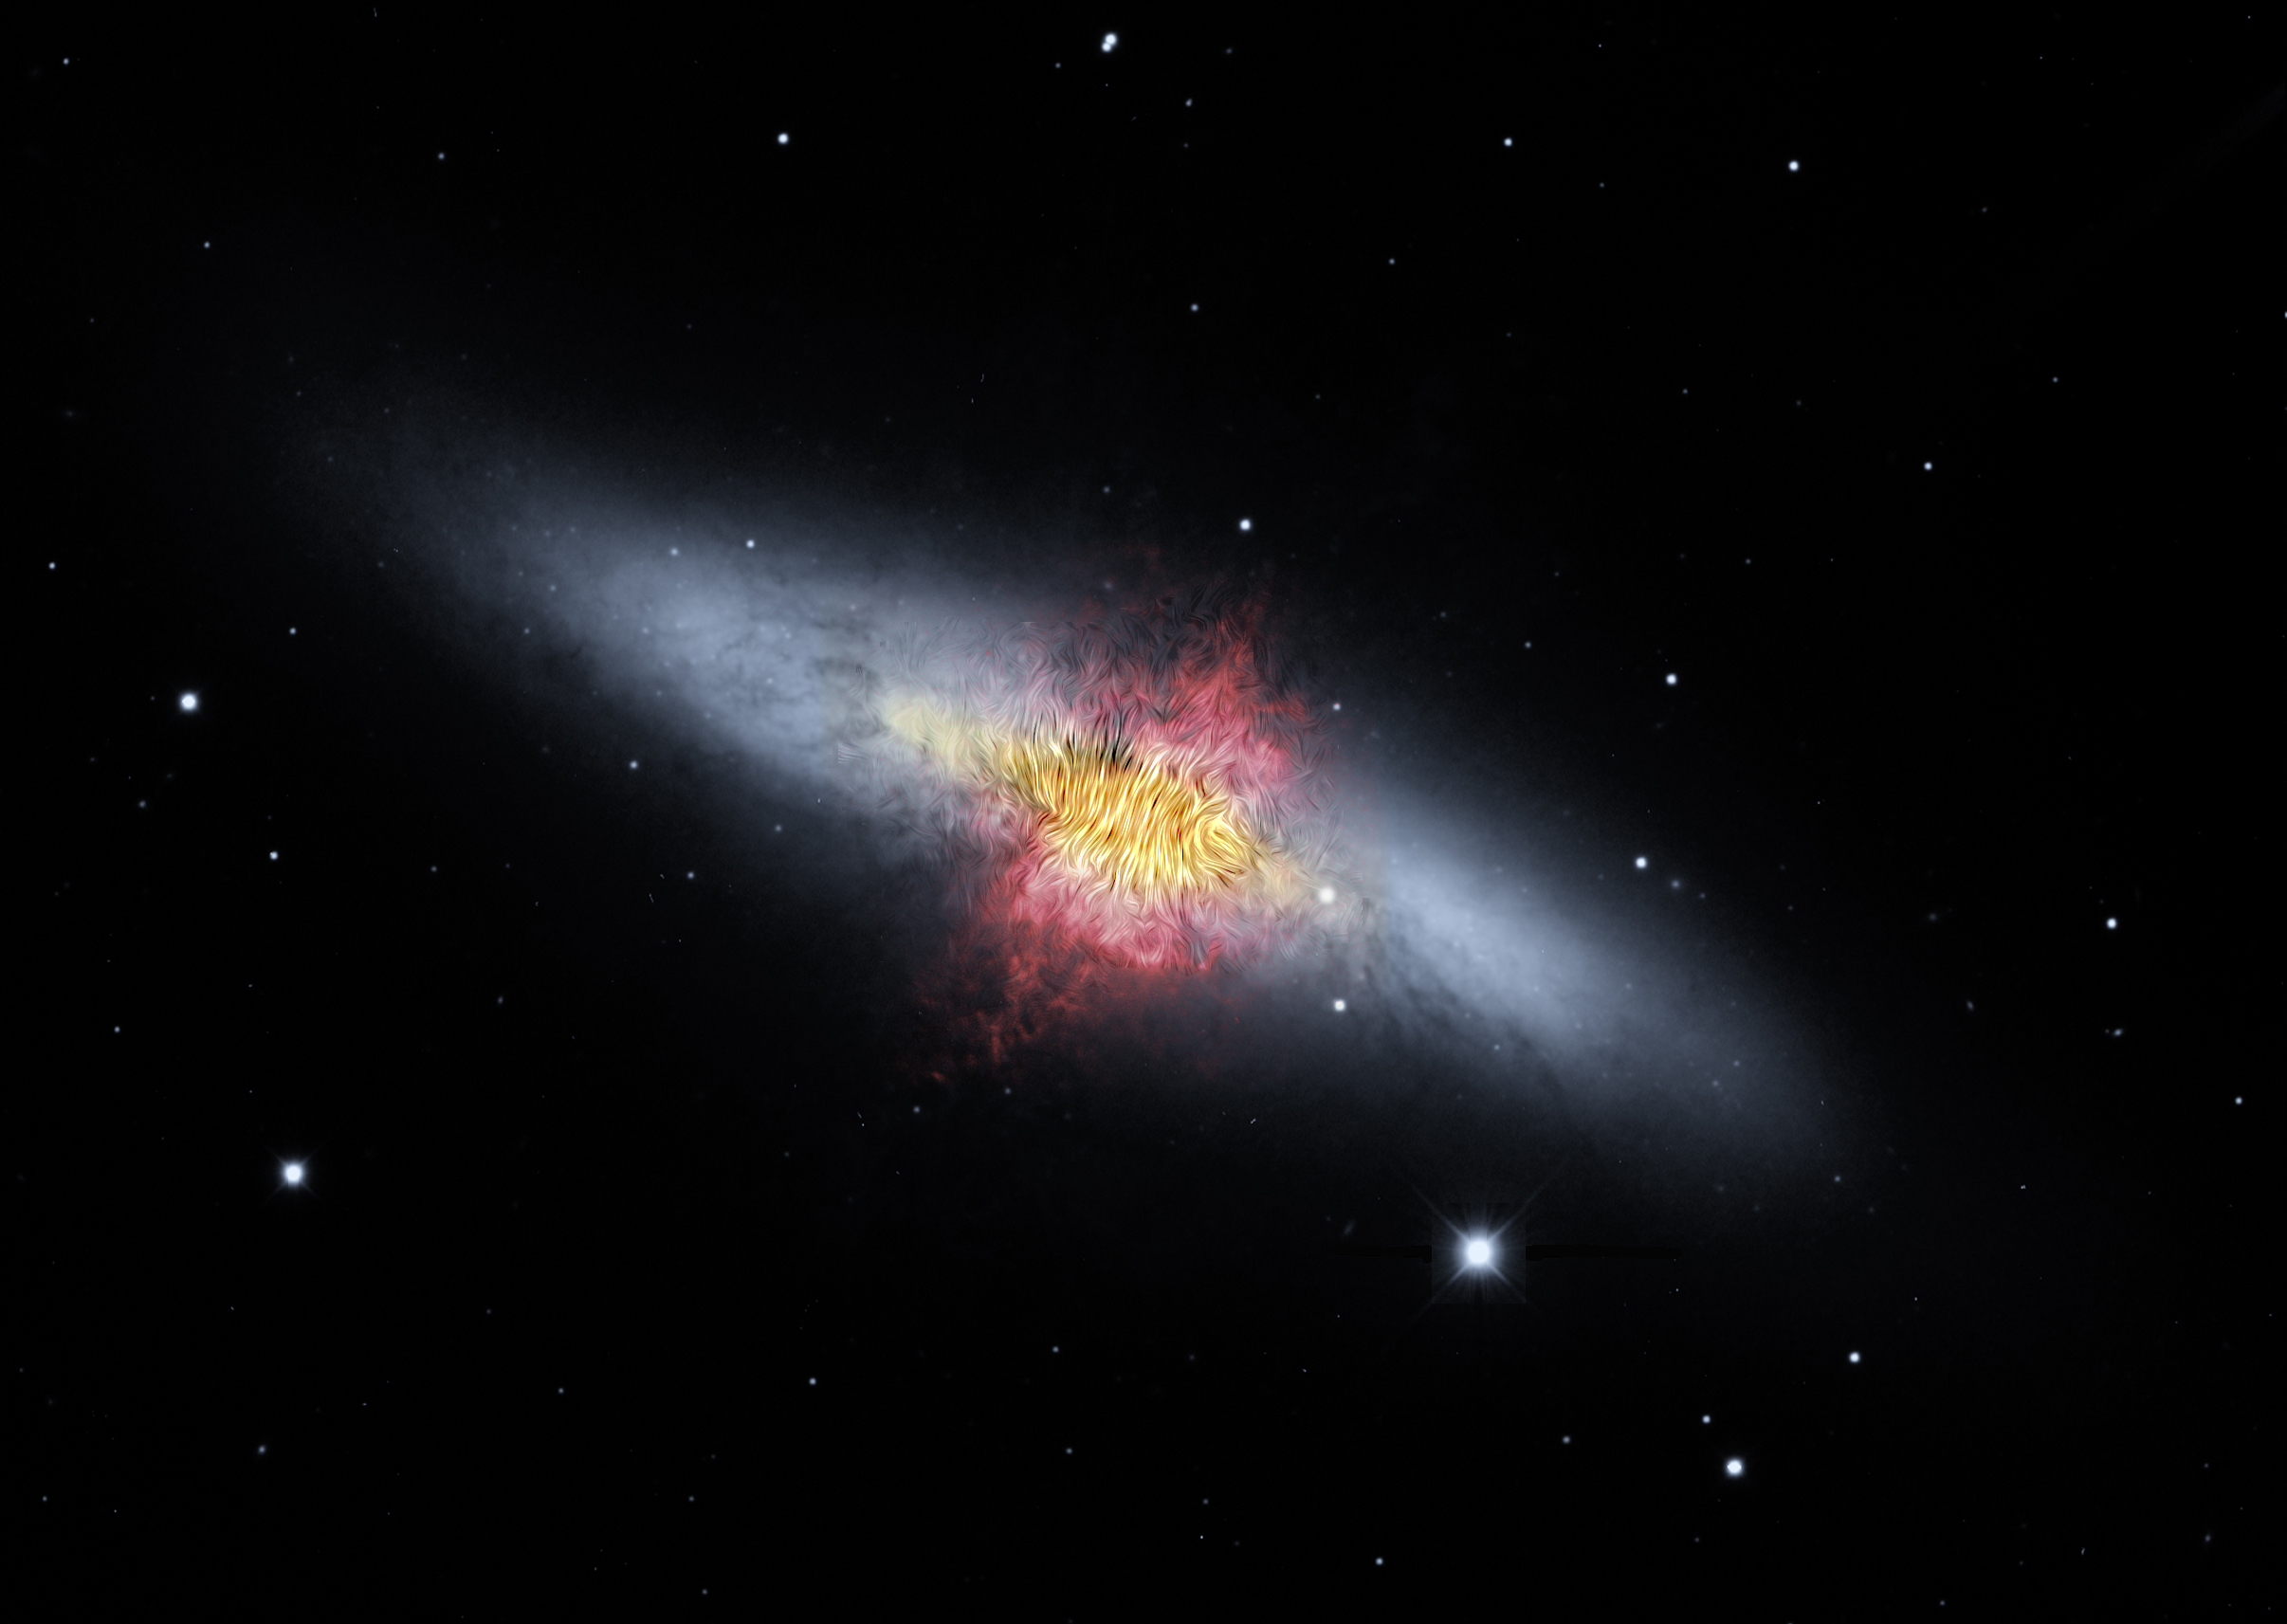

The Cigar Galaxy’s Magnetic Field

A composite image of the Cigar Galaxy (also called M82), a starburst galaxy about 12 million light-years away in the constellation Ursa Major. The magnetic field detected by the High-resolution Airborne Wideband Camera-Plus instrument (known as HAWC+) on SOFIA (the Stratospheric Observatory for Infrared Astronomy), shown as streamlines, appears to follow the bipolar outflows (red) generated by the intense nuclear starburst. The image combines visible starlight (gray) and a tracing of hydrogen gas (red) observed from the Kitt Peak Observatory, with near-infrared and mid-infrared starlight and dust (yellow) observed by SOFIA and the Spitzer Space Telescope.

NASA’s Jet Propulsion Laboratory, Pasadena, California, manages the Spitzer Space Telescope mission for NASA’s Science Mission Directorate, Washington. Science operations are conducted at the Spitzer Science Center at Caltech in Pasadena, California. Spacecraft operations are based at Lockheed Martin Space Systems Company, Littleton, Colorado. Data are archived at the Infrared Science Archive housed at the Infrared Processing and Analysis Center at Caltech. Caltech manages JPL for NASA.

For more information about the Spitzer mission, visit http://www.nasa.gov/spitzer and http://spitzer.caltech.edu.

NASA’s Ames Research Center in California’s Silicon Valley manages SOFIA’s program, science and mission operations in cooperation with the Universities Space Research Association (USRA; Columbia, Md.) and the German SOFIA Institute (DSI; University of Stuttgart).

Credit: NASA/SOFIA/E. Lopez-Rodiguez; NASA/Spitzer/J. Moustakas et al.